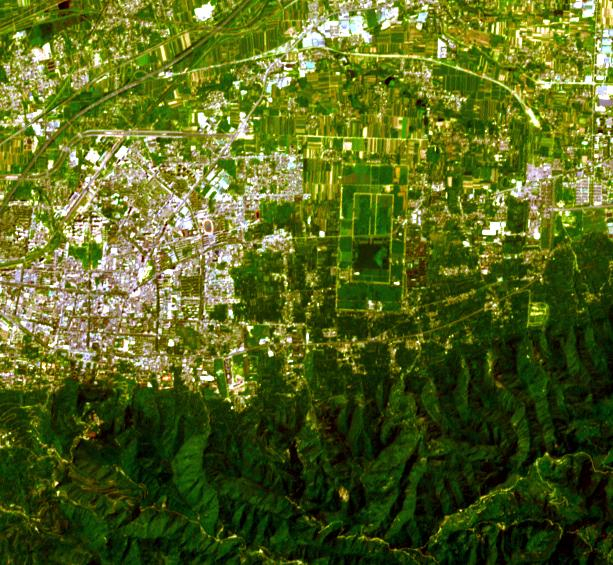

Terra Cotta Army, China

Figure 1

The terracotta army, was buried near the mausoleum of Qin Shi Huang, the first emperor of China, in about 220 BCE. The 8,000 figures, chariots and horses were discovered by farmers in 1974 outside of Xian. The unexcavated pyramidal tomb is about 300 by 300 m, and over 75 m high. The image was acquired July 25, 2023, covers an area of 8.5 by 9.2 km, and is located at 34.4 degrees north, 109.2 degrees east. Map (Figure 1) from: https://commons.wikimedia.org/w/index.php?curid=139439886

With its 14 spectral bands from the visible to the thermal infrared wavelength region and its high spatial resolution of about 50 to 300 feet (15 to 90 meters), ASTER images Earth to map and monitor the changing surface of our planet. ASTER is one of five Earth-observing instruments launched Dec. 18, 1999, on Terra. The instrument was built by Japan’s Ministry of Economy, Trade and Industry. A joint U.S./Japan science team is responsible for validation and calibration of the instrument and data products.

The broad spectral coverage and high spectral resolution of ASTER provides scientists in numerous disciplines with critical information for surface mapping and monitoring of dynamic conditions and temporal change. Example applications are monitoring glacial advances and retreats; monitoring potentially active volcanoes; identifying crop stress; determining cloud morphology and physical properties; wetlands evaluation; thermal pollution monitoring; coral reef degradation; surface temperature mapping of soils and geology; and measuring surface heat balance.

The U.S. science team is located at NASA’s Jet Propulsion Laboratory in Pasadena, Calif. The Terra mission is part of NASA’s Science Mission Directorate, Washington.

Credit: NASA/METI/AIST/Japan Space Systems, and U.S./Japan ASTER Science Team